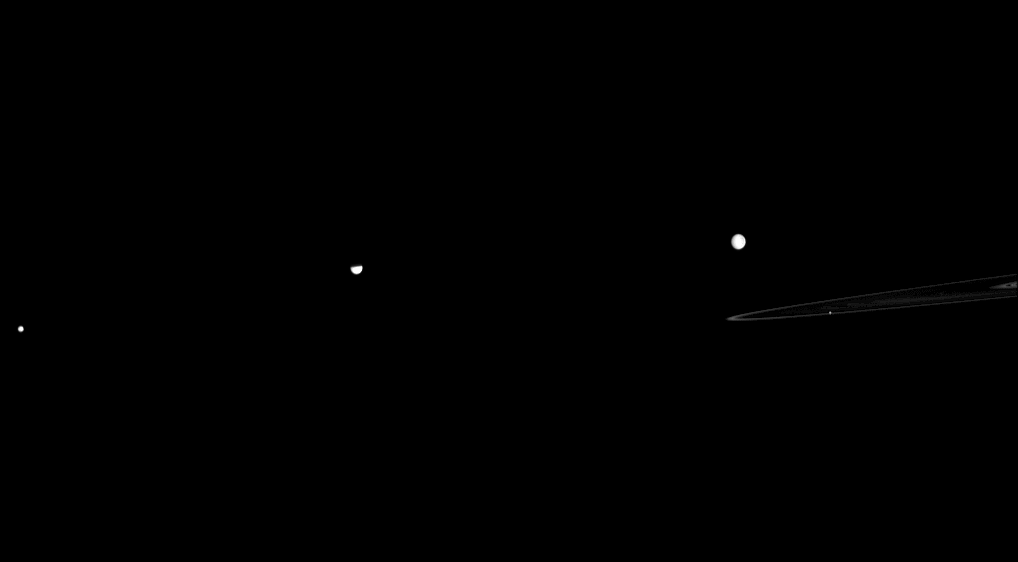

Reciprocating Rings

A quartet of Saturn’s moons is seen here with the planet’s F and A rings, but something special is happening to the moon in the middle of this Cassini image.

As Saturn approaches its August 2009 equinox, the planet’s moons have been casting shadows onto the rings (see PIA11651). Now the rings take a turn casting a shadow on a moon. Tethys is the moon second from the left. The northern part of this moon is darkened by a shadow cast by Saturn’s A ring.

From left to right, the moons shown are Mimas (396 kilometers, or 246 miles across), Tethys (1062 kilometers, or 660 miles across), Rhea (1528 kilometers, or 949 miles across), and Pandora (81 kilometers, or 50 miles across). Pandora is a tiny speck inside the rings.

This view looks toward the unilluminated side of the rings from about 1 degree above the ringplane. The rings and Pandora have been brightened relative to the other moons to enhance visibility. The image was taken in green light with the Cassini spacecraft wide-angle camera on April 11, 2009. The view was acquired at a distance of approximately 1.4 million kilometers (870,000 miles) from Tethys and at a Sun-Tethys-spacecraft, or phase, angle of 21 degrees. Image scale on Tethys is about 82 kilometers pixels per pixel.

The Cassini-Huygens mission is a cooperative project of NASA, the European Space Agency and the Italian Space Agency. The Jet Propulsion Laboratory, a division of the California Institute of Technology in Pasadena, manages the mission for NASA’s Science Mission Directorate, Washington, D.C. The Cassini orbiter and its two onboard cameras were designed, developed and assembled at JPL. The imaging operations center is based at the Space Science Institute in Boulder, Colo.

Credit: NASA/JPL/Space Science Institute